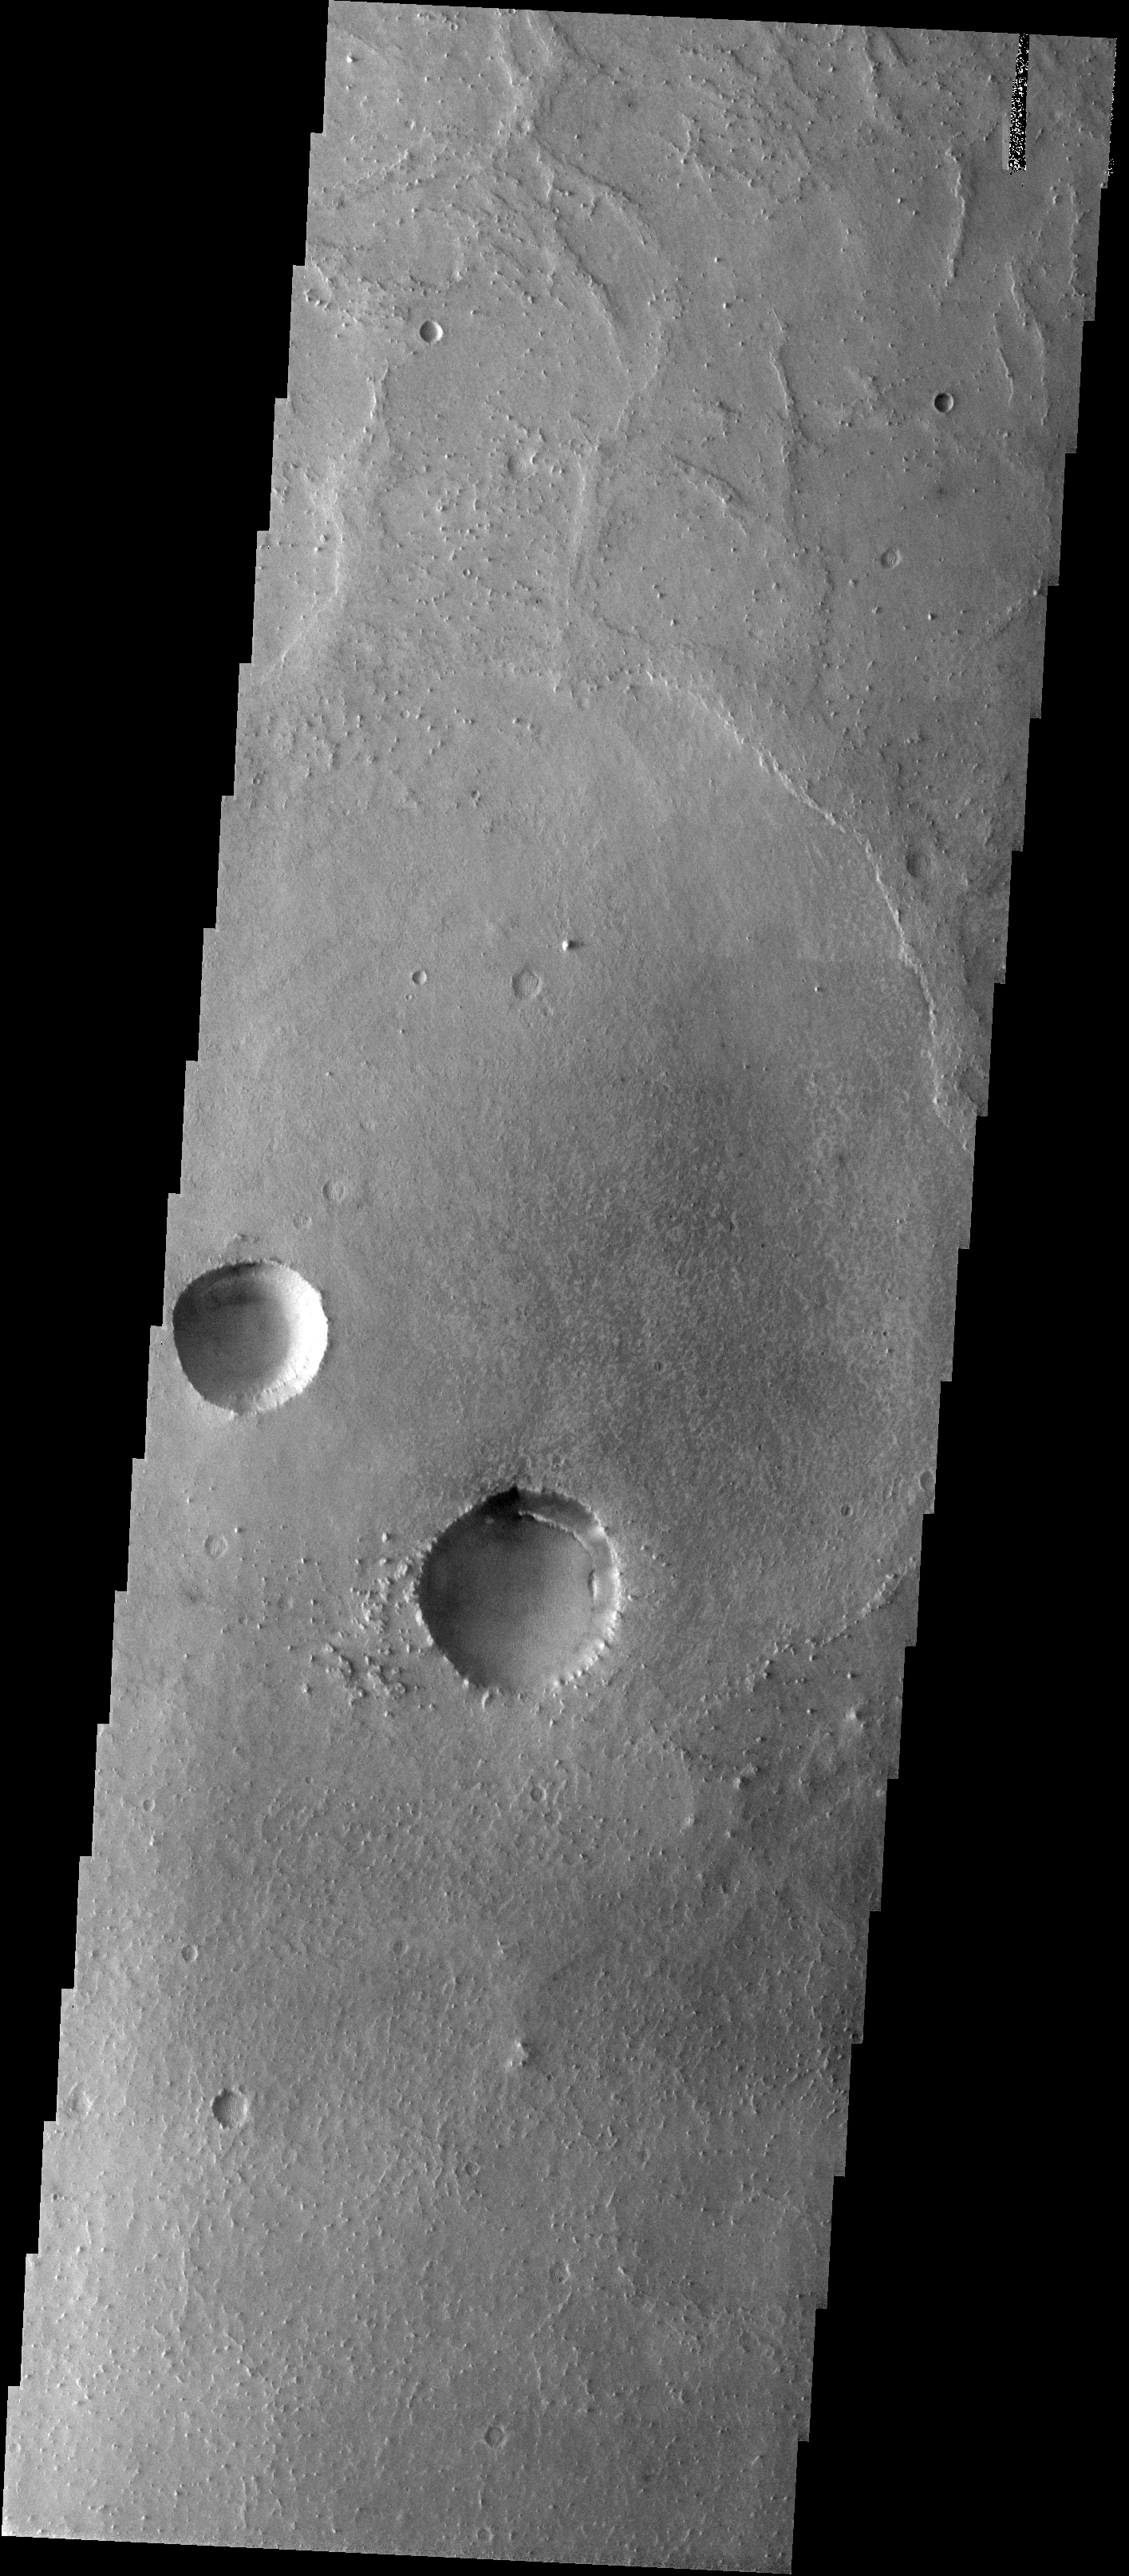

Craters within Craters in Meridiani

Released 30 January 2004

Long before the MER landers were named or launched, the two orbiters at Mars were asked to examine landing sites. Both the Odyssey and Mars Global Surveyor spacecraft have been collecting landing site data for the past two years. The MGS and ODY data were used as part of the decision making process in the final selection of the two landing sites. The types of data collected by the two orbiters included not only images of the surface but also thermal data about the surface composition, atmospheric data about the climate at each location, and the tracking of major dust storms in the region prior to landing. The presence of, and data collected by, the MGS and ODY orbiters have proven invaluable in MER mission planning.

This image, captured on 13 December 2002, covers an area to the north of Opportunity’s landing spot in Meridiani Planum.

Image information: VIS instrument. Latitude 2.5, Longitude 355.1 East (4.9 West). 19 meter/pixel resolution.

Note: this THEMIS visual image has not been radiometrically nor geometrically calibrated for this preliminary release. An empirical correction has been performed to remove instrumental effects. A linear shift has been applied in the cross-track and down-track direction to approximate spacecraft and planetary motion. Fully calibrated and geometrically projected images will be released through the Planetary Data System in accordance with Project policies at a later time.

NASA’s Jet Propulsion Laboratory manages the 2001 Mars Odyssey mission for NASA’s Office of Space Science, Washington, D.C. The Thermal Emission Imaging System (THEMIS) was developed by Arizona State University, Tempe, in collaboration with Raytheon Santa Barbara Remote Sensing. The THEMIS investigation is led by Dr. Philip Christensen at Arizona State University. Lockheed Martin Astronautics, Denver, is the prime contractor for the Odyssey project, and developed and built the orbiter. Mission operations are conducted jointly from Lockheed Martin and from JPL, a division of the California Institute of Technology in Pasadena.

Credit: NASA/JPL/Arizona State University